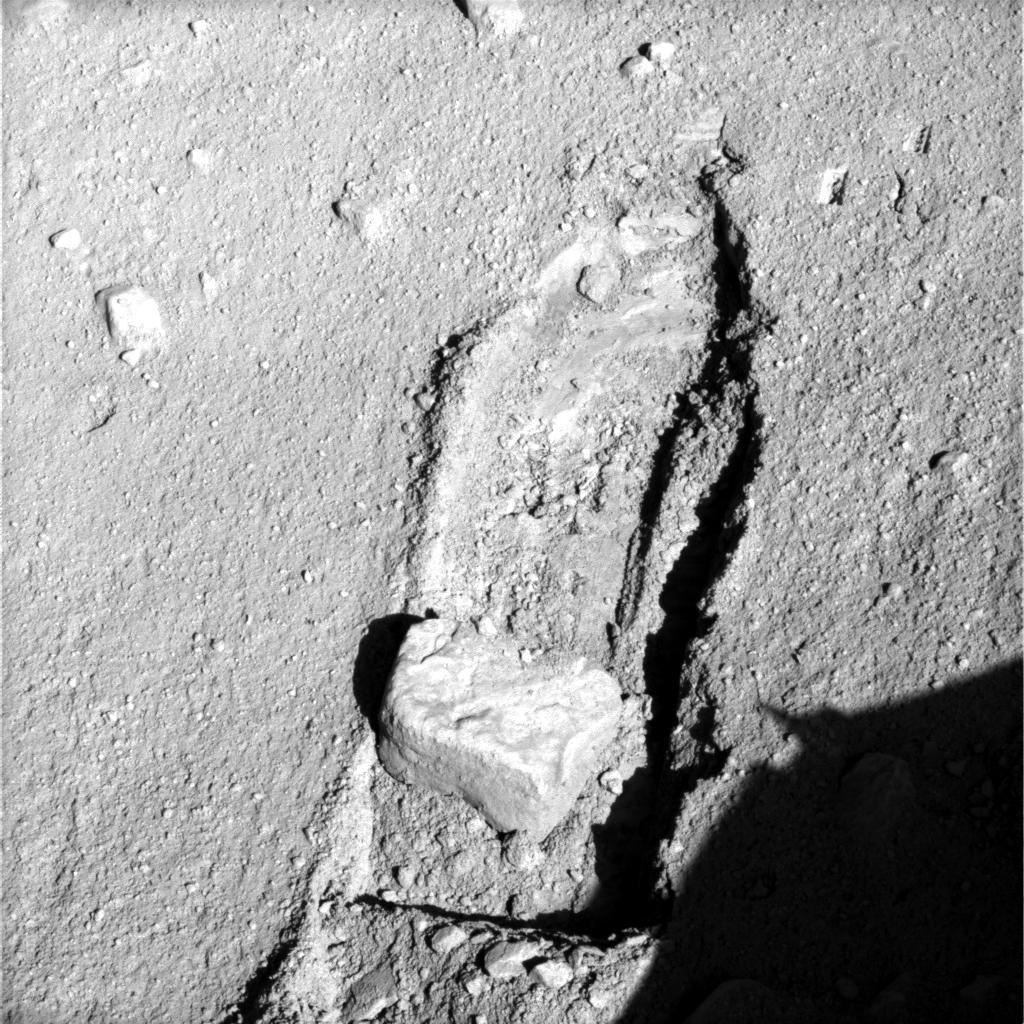

Rock Moved by Mars Lander Arm

The robotic arm on NASA’s Phoenix Mars Lander slid a rock out of the way during the mission’s 117th Martian day (Sept. 22, 2008) to gain access to soil that had been underneath the rock.The lander’s Surface Stereo Imager took the two images for this stereo view later the same day, showing the rock, called “Headless,” after the arm pushed it about 40 centimeters (16 inches) from its previous location.

“The rock ended up exactly where we intended it to,” said Matt Robinson of NASA’s Jet Propulsion Laboratory, robotic arm flight software lead for the Phoenix team.

The arm had enlarged the trench near Headless two days earlier in preparation for sliding the rock into the trench. The trench was dug to about 3 centimeters (1.2 inches) deep. The ground surface between the rock’s prior position and the lip of the trench had a slope of about 3 degrees downward toward the trench. Headless is about the size and shape of a VHS videotape.

The Phoenix science team sought to move the rock in order to study the soil and the depth to subsurface ice underneath where the rock had been.

This image was taken at about 12:30 p.m., local solar time on Mars. The view is to the north northeast of the lander.

The Phoenix Mission is led by the University of Arizona, Tucson, on behalf of NASA. Project management of the mission is by JPL, Pasadena, Calif. Spacecraft development was by Lockheed Martin Space Systems, Denver.

Photojournal Note: As planned, the Phoenix lander, which landed May 25, 2008 23:53 UTC, ended communications in November 2008, about six months after landing, when its solar panels ceased operating in the dark Martian winter.

Credit: NASA/JPL-Caltech/University of Arizona/Texas A&M University